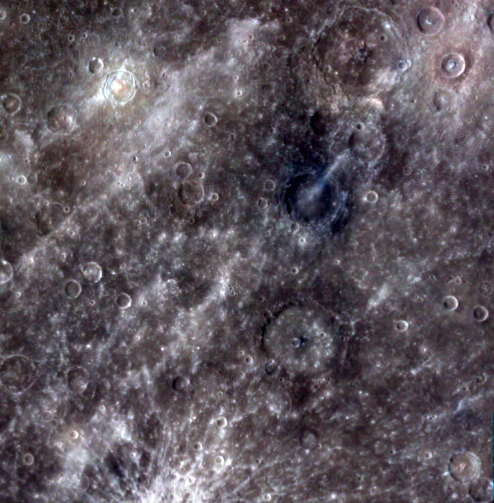

MESSENGER’s Wide-Angle Camera

The wide-angle camera (WAC) is not a typical color camera. It can image in 11 colors, ranging from 430 to 1020 nm wavelength (visible through near-infrared). It does this with a filter wheel: the 11 narrow-band filters (plus one clear filter) are mounted onto a wheel that can be rotated to allow the camera to capture an image through each filter. In this image the 1000 nm, 750 nm, and 430 nm filters are displayed in red, green, and blue, respectively. Several craters appear to have excavated compositionally distinct low-reflectance (brown-blue in this color scheme) material, and the bright rays of Hokusai crater to the north cross the image. During MESSENGER’s orbital operations, we will typically use just eight of the WAC’s filters. This decision was made to reduce the amount of data that must be stored on the spacecraft’s solid-state recorder before the information can be downlinked. It’s also quicker than cycling through all 11 filters — the spacecraft is moving rapidly over the surface, and there isn’t much time to image the same spot on the surface 11 times over before moving to the next area of interest. The sets of color images will help us learn about the variation in composition from place to place on the planet. For example, some minerals such as olivine and pyroxene often absorb more light at longer wavelengths than at shorter ones, so we’ll be looking for their signatures in the reflectance spectra derived from each eight-color set. WAC images will be used in coordination with the Mercury Atmospheric and Surface Composition Spectrometer (MASCS), a hyperspectral instrument that provides reflectance information at many more wavelengths, but only for one spot on the surface at a time.

On March 17, 2011 (March 18, 2011, UTC), MESSENGER became the first spacecraft ever to orbit the planet Mercury. The mission is currently in its commissioning phase, during which spacecraft and instrument performance are verified through a series of specially designed checkout activities. In the course of the one-year primary mission, the spacecraft’s seven scientific instruments and radio science investigation will unravel the history and evolution of the Solar System’s innermost planet. Visit the Why Mercury? section of this website to learn more about the science questions that the MESSENGER mission has set out to answer.

Date Acquired: March 29, 2011
Image Mission Elapsed Time (MET): 0209894354, 0209894356, 0209894362
Image ID: 65195, 65196, 65200
Instrument: Wide Angle Camera (WAC) of the Mercury Dual Imaging System (MDIS)
WAC filter: 6,7,9 (433, 749, 996 nanometers wavelength)
Center Latitude: 18.1°
Center Longitude: 18.3° E
Resolution: 980 meters/pixel
Scale: Image width is approximately 510 km

These images are from MESSENGER, a NASA Discovery mission to conduct the first orbital study of the innermost planet, Mercury. For information regarding the use of images, see the MESSENGER image use policy.

Credit: NASA/Johns Hopkins University Applied Physics Laboratory/Carnegie Institution of Washington